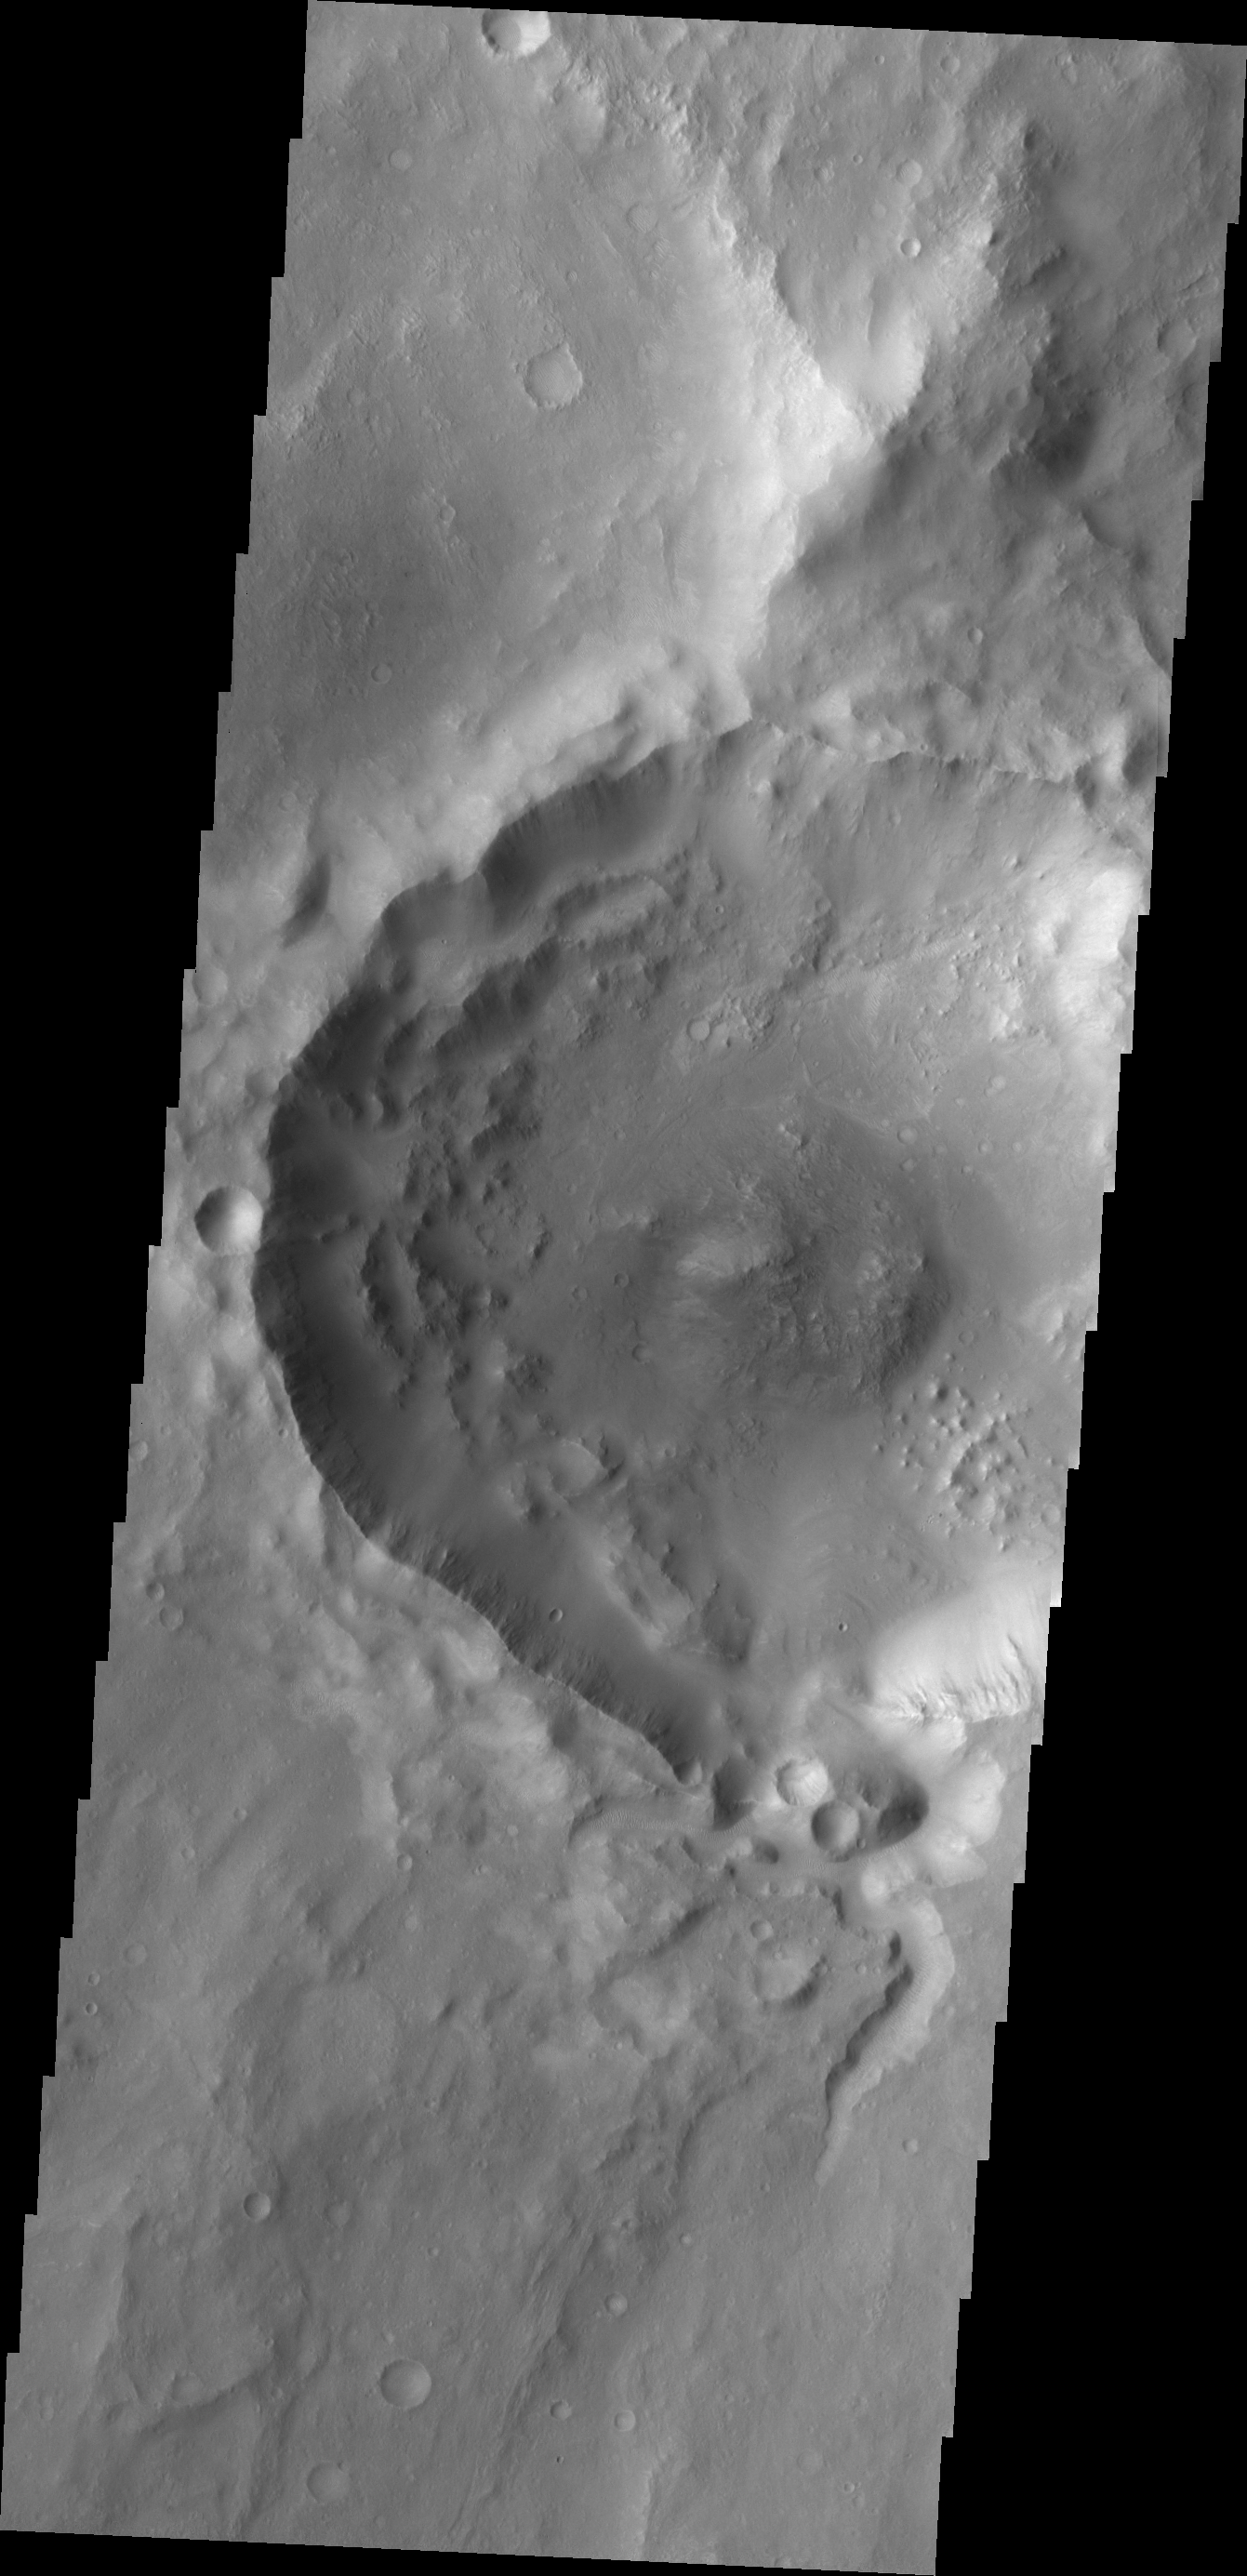

Balvicar Crater

A small channel enters the south side of Balvicar Crater.

Credit: NASA/JPL/ASU